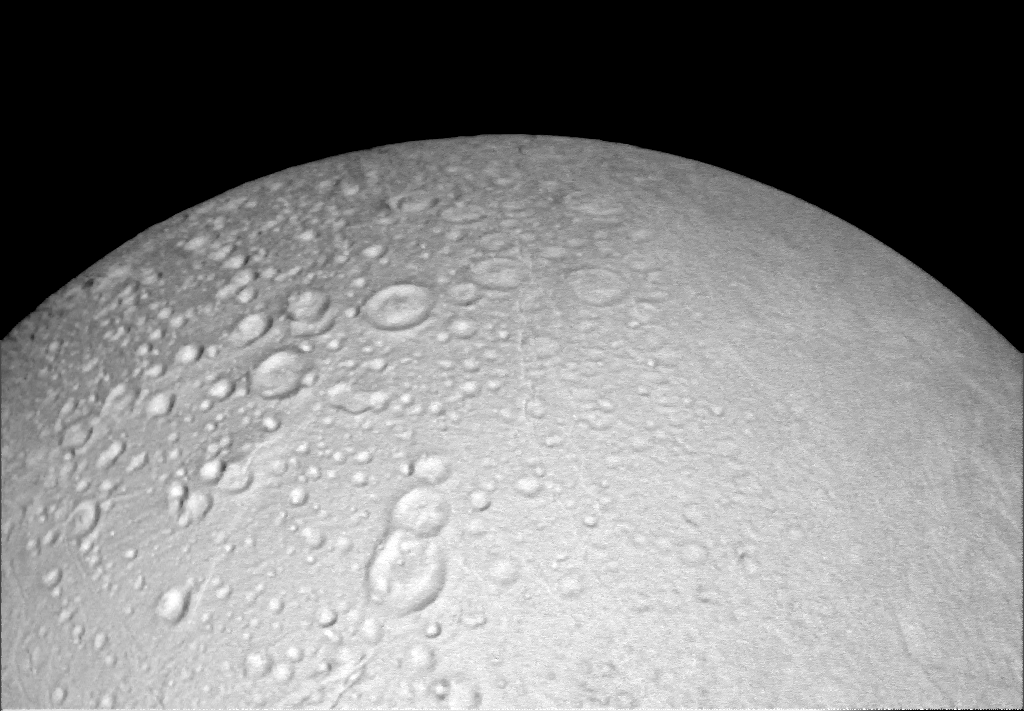

Craters Crowd the North

This view from NASA’s Cassini spacecraft shows battered terrain around the north pole of Saturn’s icy moon Enceladus. Craters crowd and overlap each other, each one recording an impact in the moon’s distant past.

The moon’s north pole lies approximately at the top of this view from Cassini’s wide-angle camera. A companion view from the narrow-angle camera (PIA19660) shows the pole at a resolution about ten times higher.

North on Enceladus is up. The image was taken in visible light by Cassini on Oct. 14, 2015.

The view was acquired at a distance of approximately 4,000 miles (6,000 kilometers) from Enceladus and at a Sun-Enceladus-spacecraft, or phase, angle of 8 degrees. Image scale is 1,093 feet (333 meters) per pixel.

The Cassini mission is a cooperative project of NASA, ESA (the European Space Agency) and the Italian Space Agency. The Jet Propulsion Laboratory, a division of the California Institute of Technology in Pasadena, manages the mission for NASA’s Science Mission Directorate, Washington. The Cassini orbiter and its two onboard cameras were designed, developed and assembled at JPL. The imaging operations center is based at the Space Science Institute in Boulder, Colorado.

Credit: NASA/JPL-Caltech/Space Science Institute